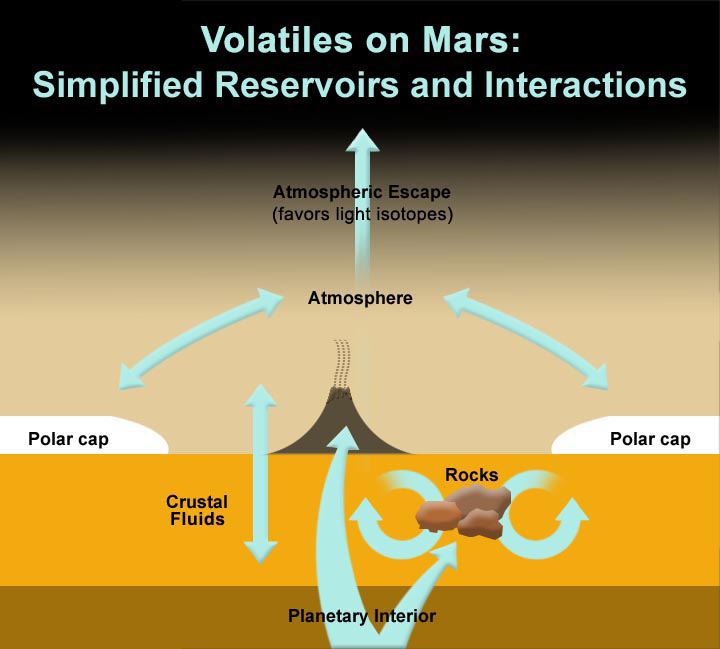

Volatiles on Mars

This illustration shows the locations and interactions of volatiles on Mars. Volatiles are molecules that readily evaporate, converting to their gaseous form, such as water and carbon dioxide. On Mars, and other planets, these molecules are released from the crust and planetary interior into the atmosphere via volcanic plumes. On Mars, significant amounts of carbon dioxide go back and forth between polar ice caps and the atmosphere depending on the season (when it’s colder, this gas freezes into the polar ice caps).

Researchers are using Curiosity’s 10 instruments to investigate whether areas in Gale Crater ever offered environmental conditions favorable for microbial life. JPL, a division of the California Institute of Technology in Pasadena, manages the project for NASA’s Science Mission Directorate, Washington, and built Curiosity. The SAM instrument was developed at Goddard with instrument contributions from Goddard, JPL and the University of Paris in France.

Credit: NASA/JPL-Caltech